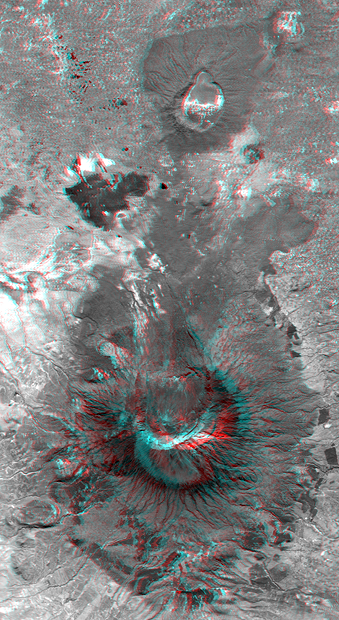

Anaglyph with Landsat Overlay, Mount Meru, Tanzania

Mount Meru is an active volcano located just 70 kilometers (44 miles) west of Mount Kilimanjaro. It reaches 4,566 meters (14,978 feet) in height but has lost much of its bulk due to an eastward volcanic blast sometime in its distant past, perhaps similar to the eruption of Mount Saint Helens in Washington State in 1980. Mount Meru most recently had a minor eruption about a century ago. The several small cones and craters seen in the vicinity probably reflect numerous episodes of volcanic activity. Mount Meru is the topographic centerpiece of Arusha National Park, but Ngurdoto Crater to the east (image top) is also prominent. The fertile slopes of both volcanoes rise above the surrounding savanna and support a forest that hosts diverse wildlife, including nearly 400 species of birds, and also monkeys and leopards, while the floor of Ngurdoto Crater hosts herds of elephants and buffaloes.

The stereoscopic effect of this anaglyph was created by first draping a Landsat satellite image over a digital elevation data from the Shuttle Radar Topography Mission (SRTM), and then generating two differing perspectives, one for each eye. When viewed through special glasses, the result is a vertically exaggerated view of the Earth’s surface in its full three dimensions. Anaglyph glasses cover the left eye with a red filter and cover the right eye with a blue filter.

Landsat has been providing visible and infrared views of the Earth since 1972. SRTM elevation data matches the 30-meter (98-foot) resolution of most Landsat images and will substantially help in analyzing the large and growing Landsat image archive, managed by the U.S. Geological Survey (USGS).

Elevation data used in this image was acquired by the Shuttle Radar Topography Mission (SRTM) aboard the Space Shuttle Endeavour, launched on Feb. 11, 2000. SRTM used the same radar instrument that comprised the Spaceborne Imaging Radar-C/X-Band Synthetic Aperture Radar (SIR-C/X-SAR) that flew twice on the Space Shuttle Endeavour in 1994. SRTM was designed to collect 3-D measurements of the Earth’s surface. To collect the 3-D data, engineers added a 60-meter (approximately 200-foot) mast, installed additional C-band and X-band antennas, and improved tracking and navigation devices. The mission is a cooperative project between NASA, the National Imagery and Mapping Agency (NIMA) of the U.S. Department of Defense and the German and Italian space agencies. It is managed by NASA’s Jet Propulsion Laboratory, Pasadena, Calif., for NASA’s Earth Science Enterprise, Washington, D.C.

Size: 37.1 kilometers (23.0 miles) by 20.3 kilometers (12.6 miles)
Location: 3.2 degrees South latitude, 36.7 degrees East longitude
Orientation: East at top
Image Data: Landsat Bands 1, 2, 3, and 4 blended as gray.
Original Data Resolution: SRTM 1 arc-second (30 meters or 98 feet)
Date Acquired: February 2000 (SRTM), February 21, 2000 (Landsat 7)

Credit: NASA/JPL/NIMA